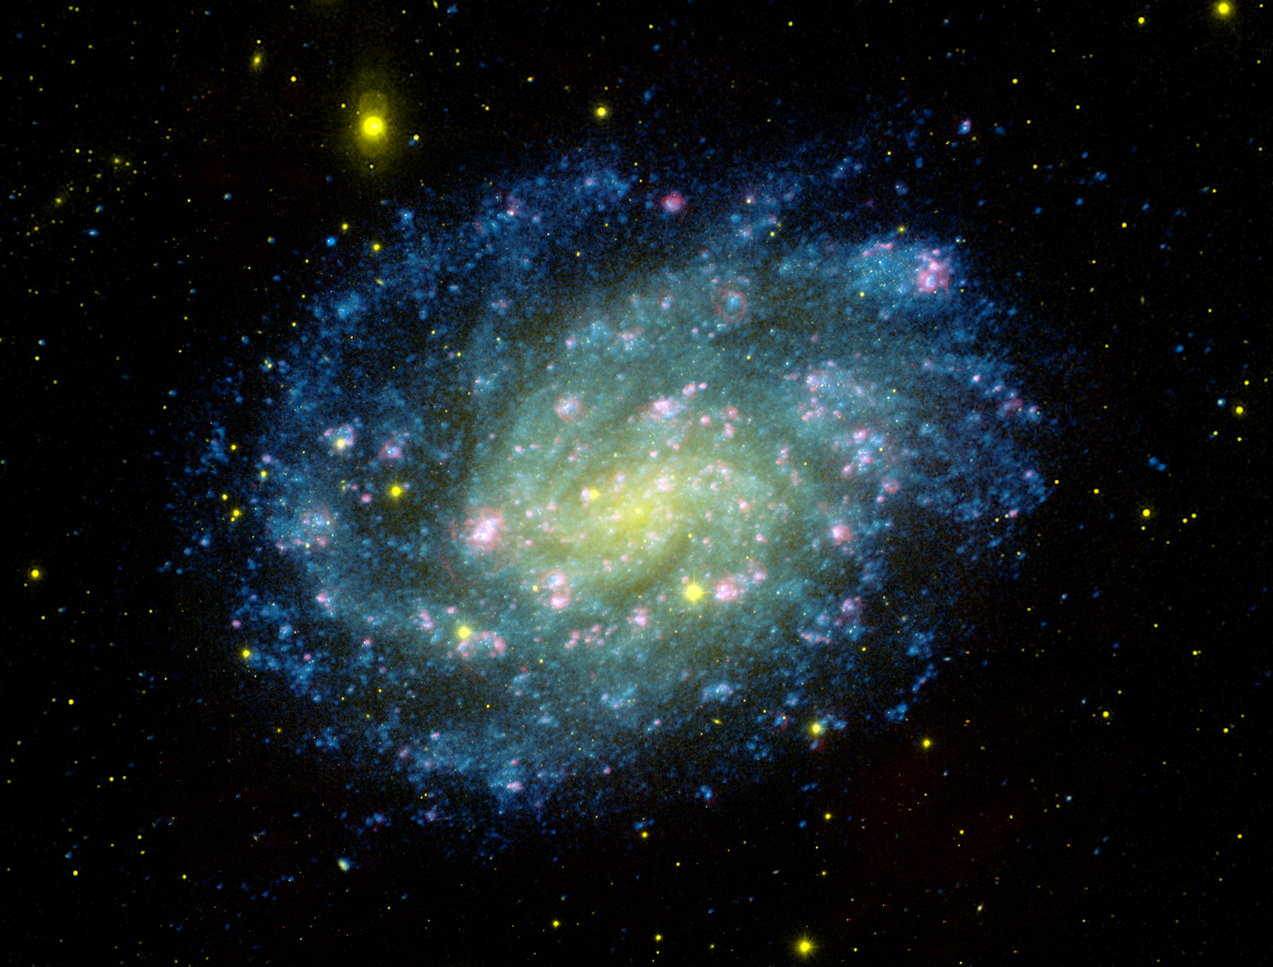

Classic Galaxy with Glamour

This color composite image of nearby NGC 300 combines the visible-light pictures from Carnegie Institution of Washington’s 100-inch telescope at Las Campanas Observatory (colored red and yellow), with ultraviolet views from NASA’s Galaxy Evolution Explorer. Galaxy Evolution Explorer detectors image far ultraviolet light (colored blue).

This composite image traces star formation in progress. Young hot blue stars dominate the outer spiral arms of the galaxy, while the older stars congregate in the nuclear regions which appear yellow-green. Gases heated by hot young stars and shocks due to winds from massive stars and supernova explosions appear in pink, as revealed by the visible-light image of the galaxy.

Located nearly 7 million light years away, NGC 300 is a member of a nearby group of galaxies known as the Sculptor Group. It is a spiral galaxy like our own Milky Way.

Credit: NASA/JPL-Caltech/OCIW